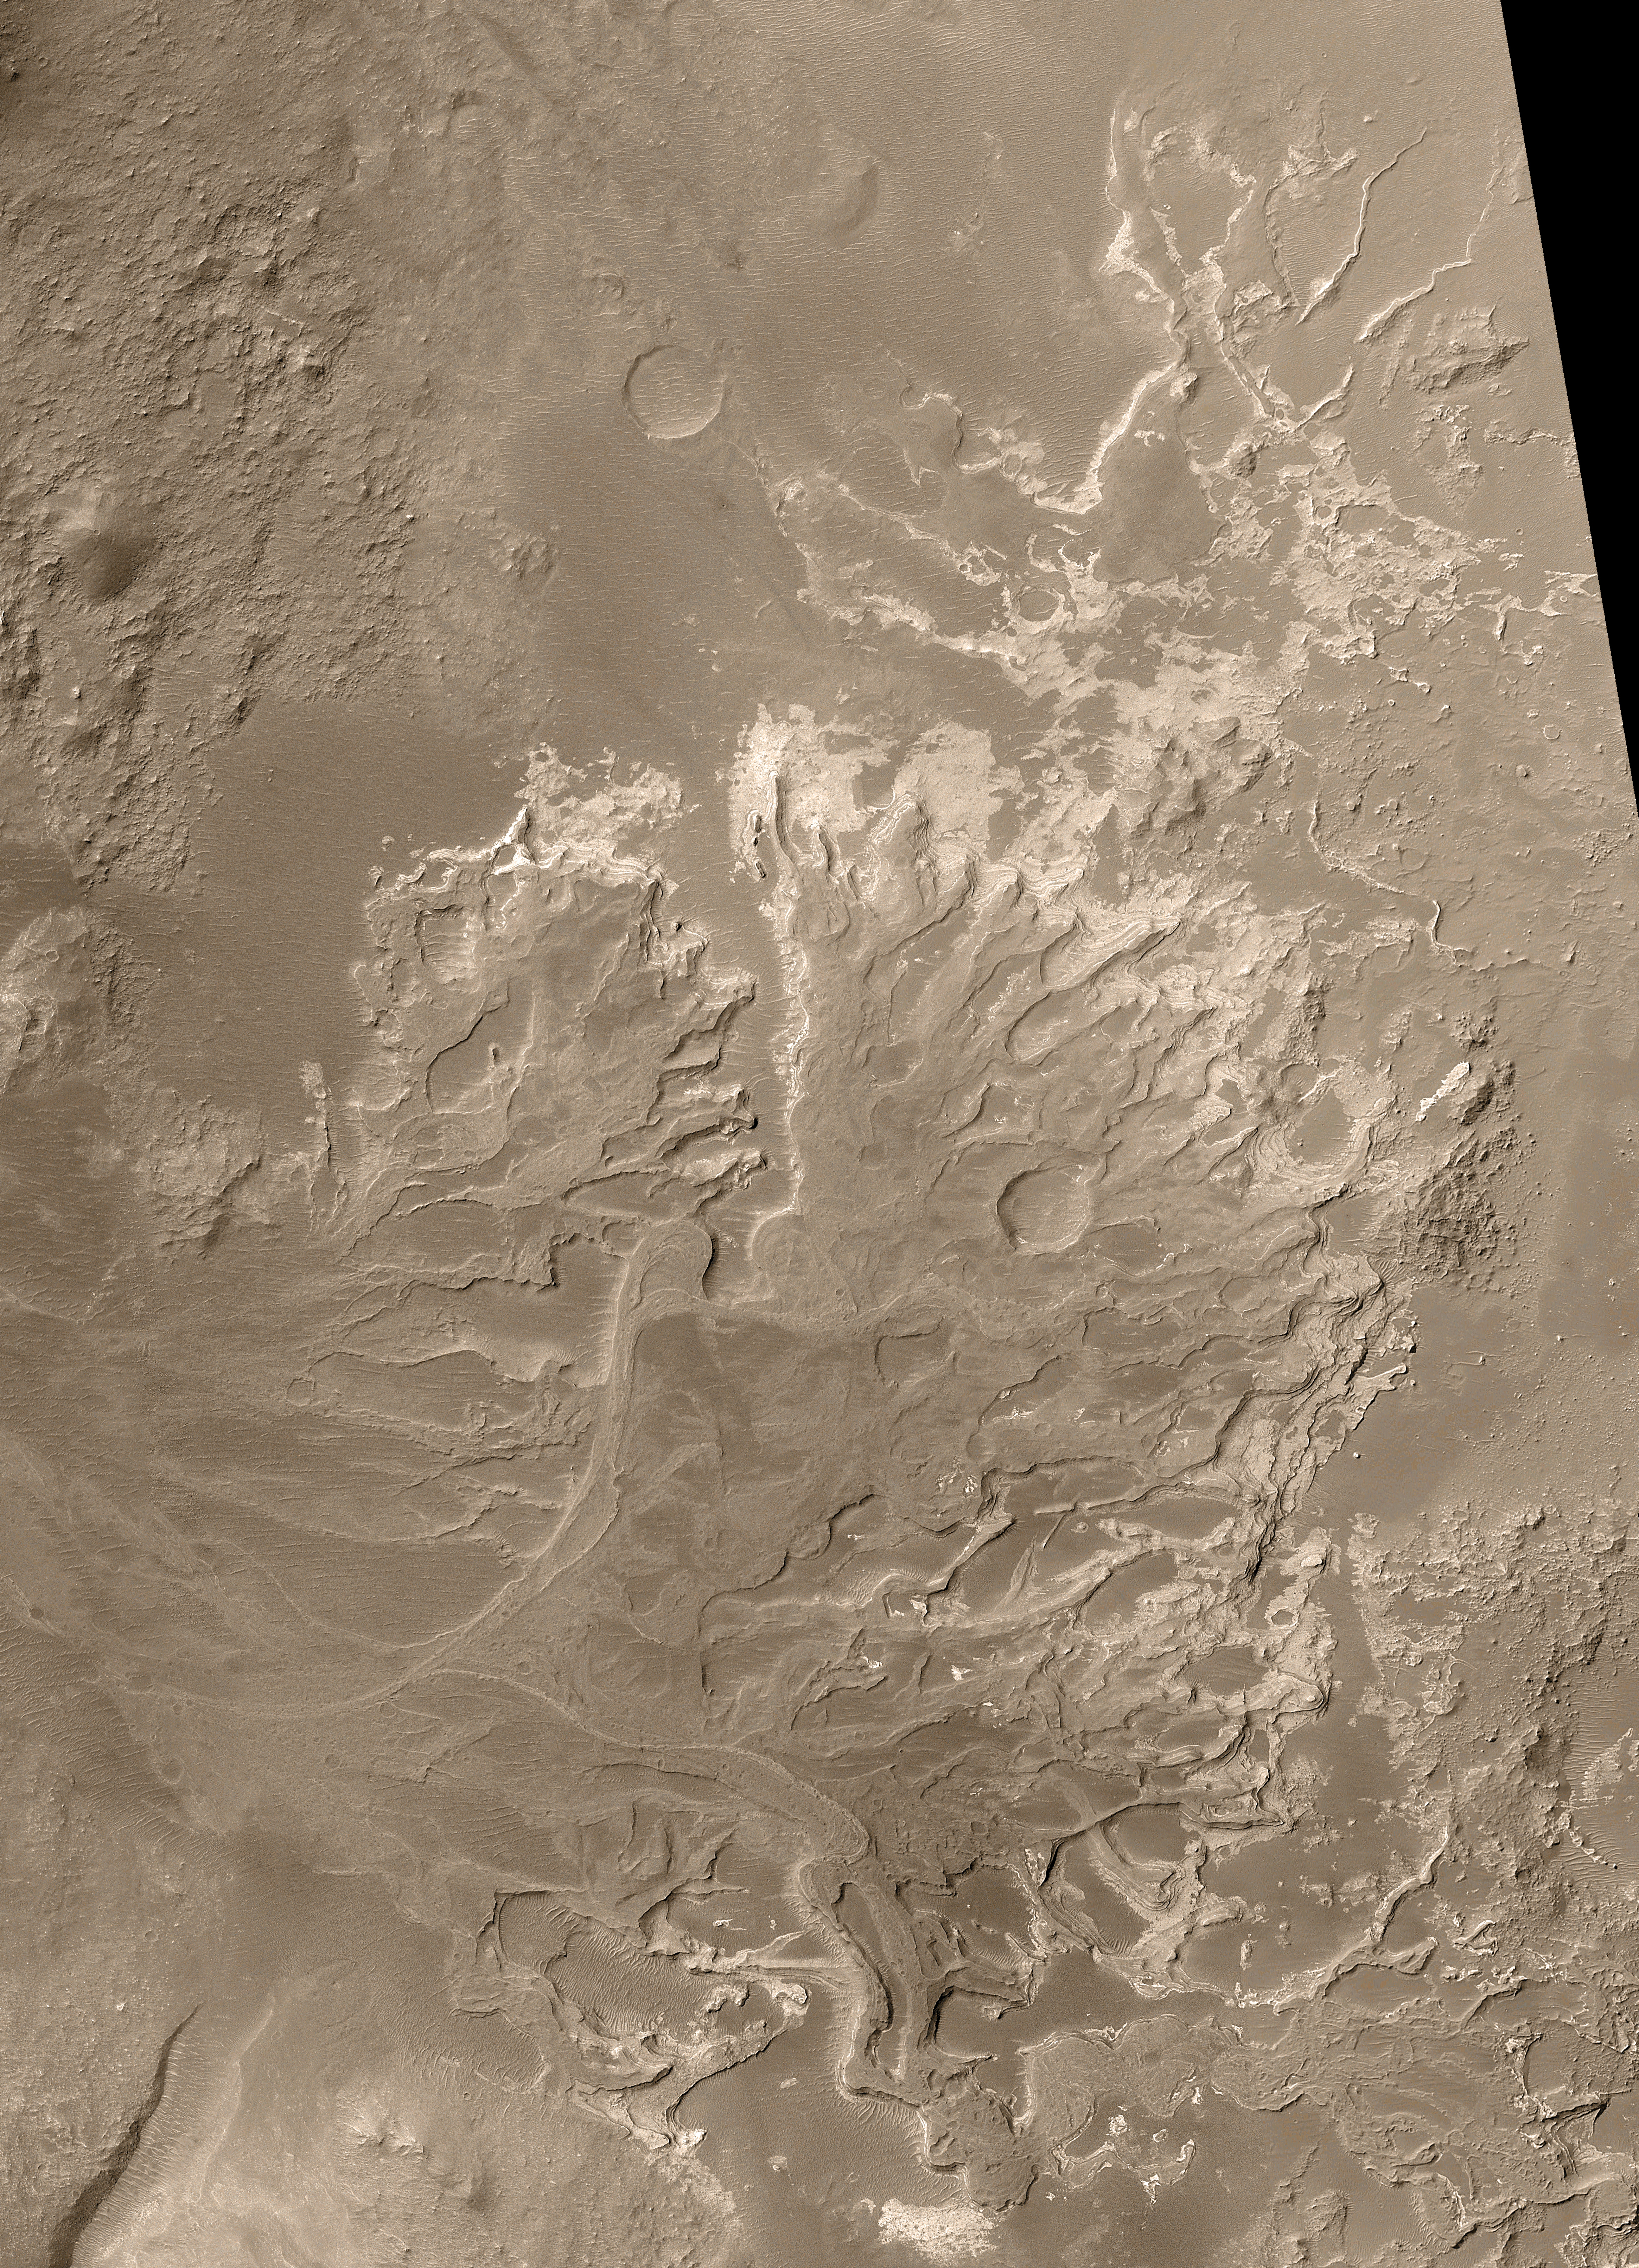

Distributory Fan Near Holden Crater

November 13, 2003

Details in a fan-shaped deposit discovered by NASA’s Mars Global Surveyor orbiter provide evidence that some ancient rivers on Mars flowed for a long time, not just in brief, intense floods.

The apron of debris filling the middle of this picture from the spacecraft’s Mars Orbiter Camera is a hardened and eroded distributory fan, a type of geological feature that includes river deltas and alluvial fans. Sediments transported through valleys by water on early Mars formed the 13-kilometer-long (8-mile) deposit in the distant past, when it was still possible for liquid water to flow across the martian surface.

Mars Orbiter Camera team members published discovery of this feature in the online edition of the journal Science. What is important about it? First, it provides unequivocal evidence that some valleys on Mars experienced persistent flow over considerable periods of time, as rivers do on Earth. Second, because the fan is today a deposit of sedimentary rock, it demonstrates that some sedimentary rocks on Mars were deposited in a liquid environment. Third, the fan’s general shape, the pattern of its channels, and its low slopes provide circumstantial evidence that the feature was an actual delta — that is, a deposit made when a river or stream enters a body of water. If so, this landform is a strong indicator that some craters and basins on Mars once held lakes. Hundreds of other locations on Mars where valleys enter craters and basins have been imaged by the Mars Orbiter Camera, but none has shown landforms like those presented here.

The picture is a mosaic of images acquired between August 2000 and September 2003. The area covered 14 kilometer (8.7 miles) by 19.3 kilometers (12 miles). North is up. Sunlight illuminates the scene from the left. The spacecraft’s narrow-angle camera takes grayscale images; the color added is based on information from a camera on Mars Odyssey. The fan is in an unnamed crater that is 64 kilometers (40 miles) in diameter, at 24.3 degrees south latitude, 33.5 degrees west longitude. The crater lies northeast of a larger one named Holden Crater.

The fan is a fossil landform. That is, it is an eroded remnant of a somewhat larger and thicker deposit. The originally loose sediment was turned to rock and then eroded over time to present the features seen today. The channels through which sediment was transported are no longer present. Instead, only their floors remain, and these have been elevated by erosion so that former channels now stand as ridges. The floors of former channels became inverted in this way because they were more resistant to the forces of erosion, indicating they either were more strongly cemented than surrounding materials, or they have more coarse grains (which are harder to remove), or both.

Closer looks at two portions of the fan show observations critical to the story. White boxes overlaid on the image show the locations of those two areas.

A region near the center of the fan has a loop, the inverted floor of a former meandering stream that was cut off as the channel adjusted its course. Meanders and cut-off meanders are the prime evidence for persistent flow of water through this area sometime early in martian history.

A region near the southeast edge of the fan shows inverted channels at different levels within the sedimentary deposit, indicating a long and complex history of water-related processes. One ridge crosses over another just left of the center of this frame. The top of the lower ridge is the former floor of a channel that was transporting water and sediment toward the lower right. The top of the upper ridge was once the floor of a channel that moved material toward the right or upper right. The lower ridge is the older channel. It was completely filled and buried beneath the surface when the upper channel formed.

A regional context image shows the location of the fan with a white box. West of the fan are several valleys that fed water and sediment to the crater holding the fan (labeled “Holden NE” Crater). This map is a mosaic of daytime infrared images from the Thermal Emission Imaging System on Mars Odyssey. The contours are topography relative to Mars’ zero-elevation level, derived from observations by the Mars Orbiter Laser Altimeter on Mars Global Surveyor. Sunlight illuminates the scene from the upper left. The 10-kilometer scale bar is about 6.2 miles across.

Additional information about Mars Global Surveyor is online at http://mars.jpl.nasa.gov/mgs/. The Jet Propulsion Laboratory, Pasadena, Calif., manages the Mars Global Surveyor mission for NASA’s Office of Space Science, Washington, D.C. JPL is a division of the California Institute of Technology in Pasadena. JPL’s industrial partner is Lockheed Martin Space Systems, Denver, which built and operates the spacecraft.

Credit: NASA/JPL/Malin Space Science Systems